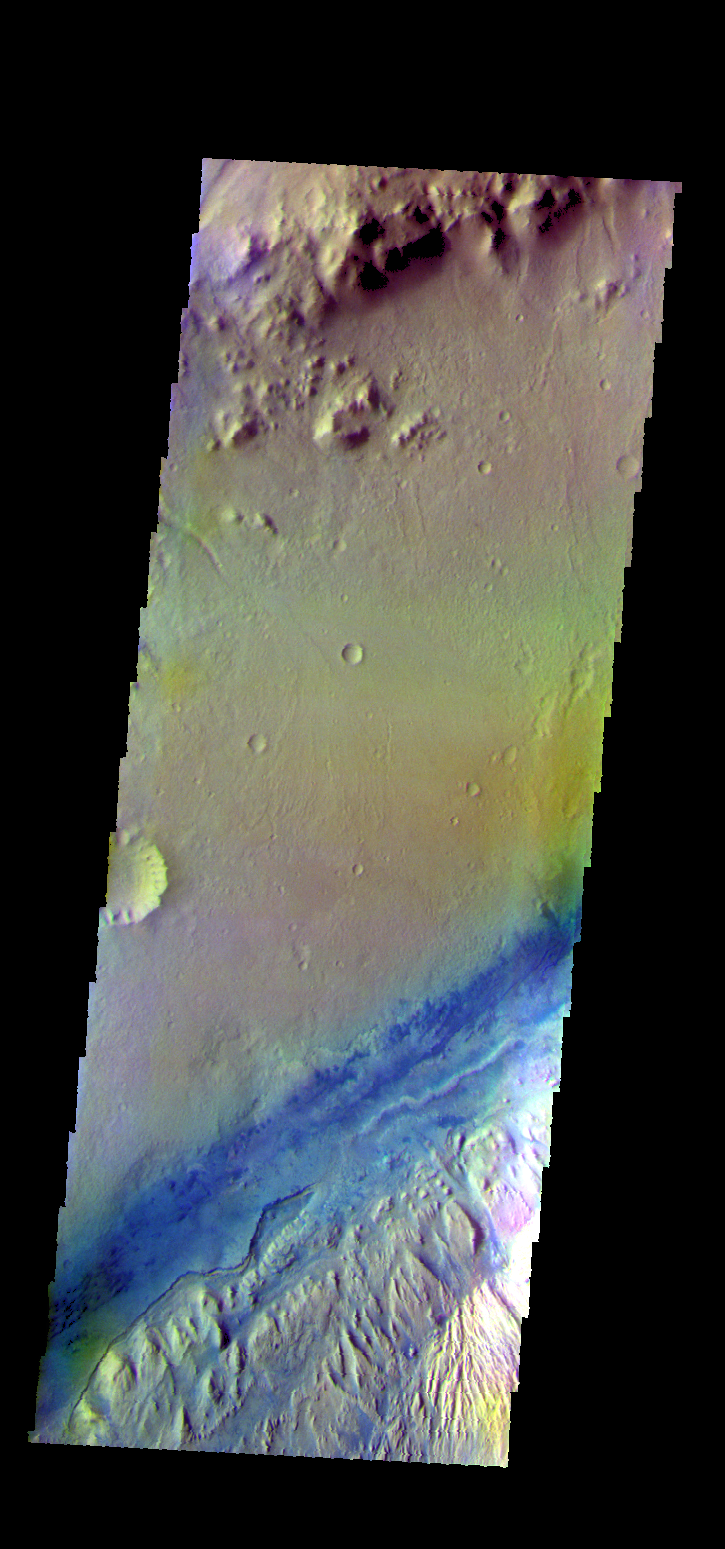

Gale Crater – False Color

The THEMIS VIS camera contains 5 filters. The data from different filters can be combined in multiple ways to create a false color image. These false color images may reveal subtle variations of the surface not easily identified in a single band image. Today’s false color image shows part of the floor of Gale Crater. The Curiosity Rover is located in Gale Crater.

Credit: NASA/JPL-Caltech/ASU